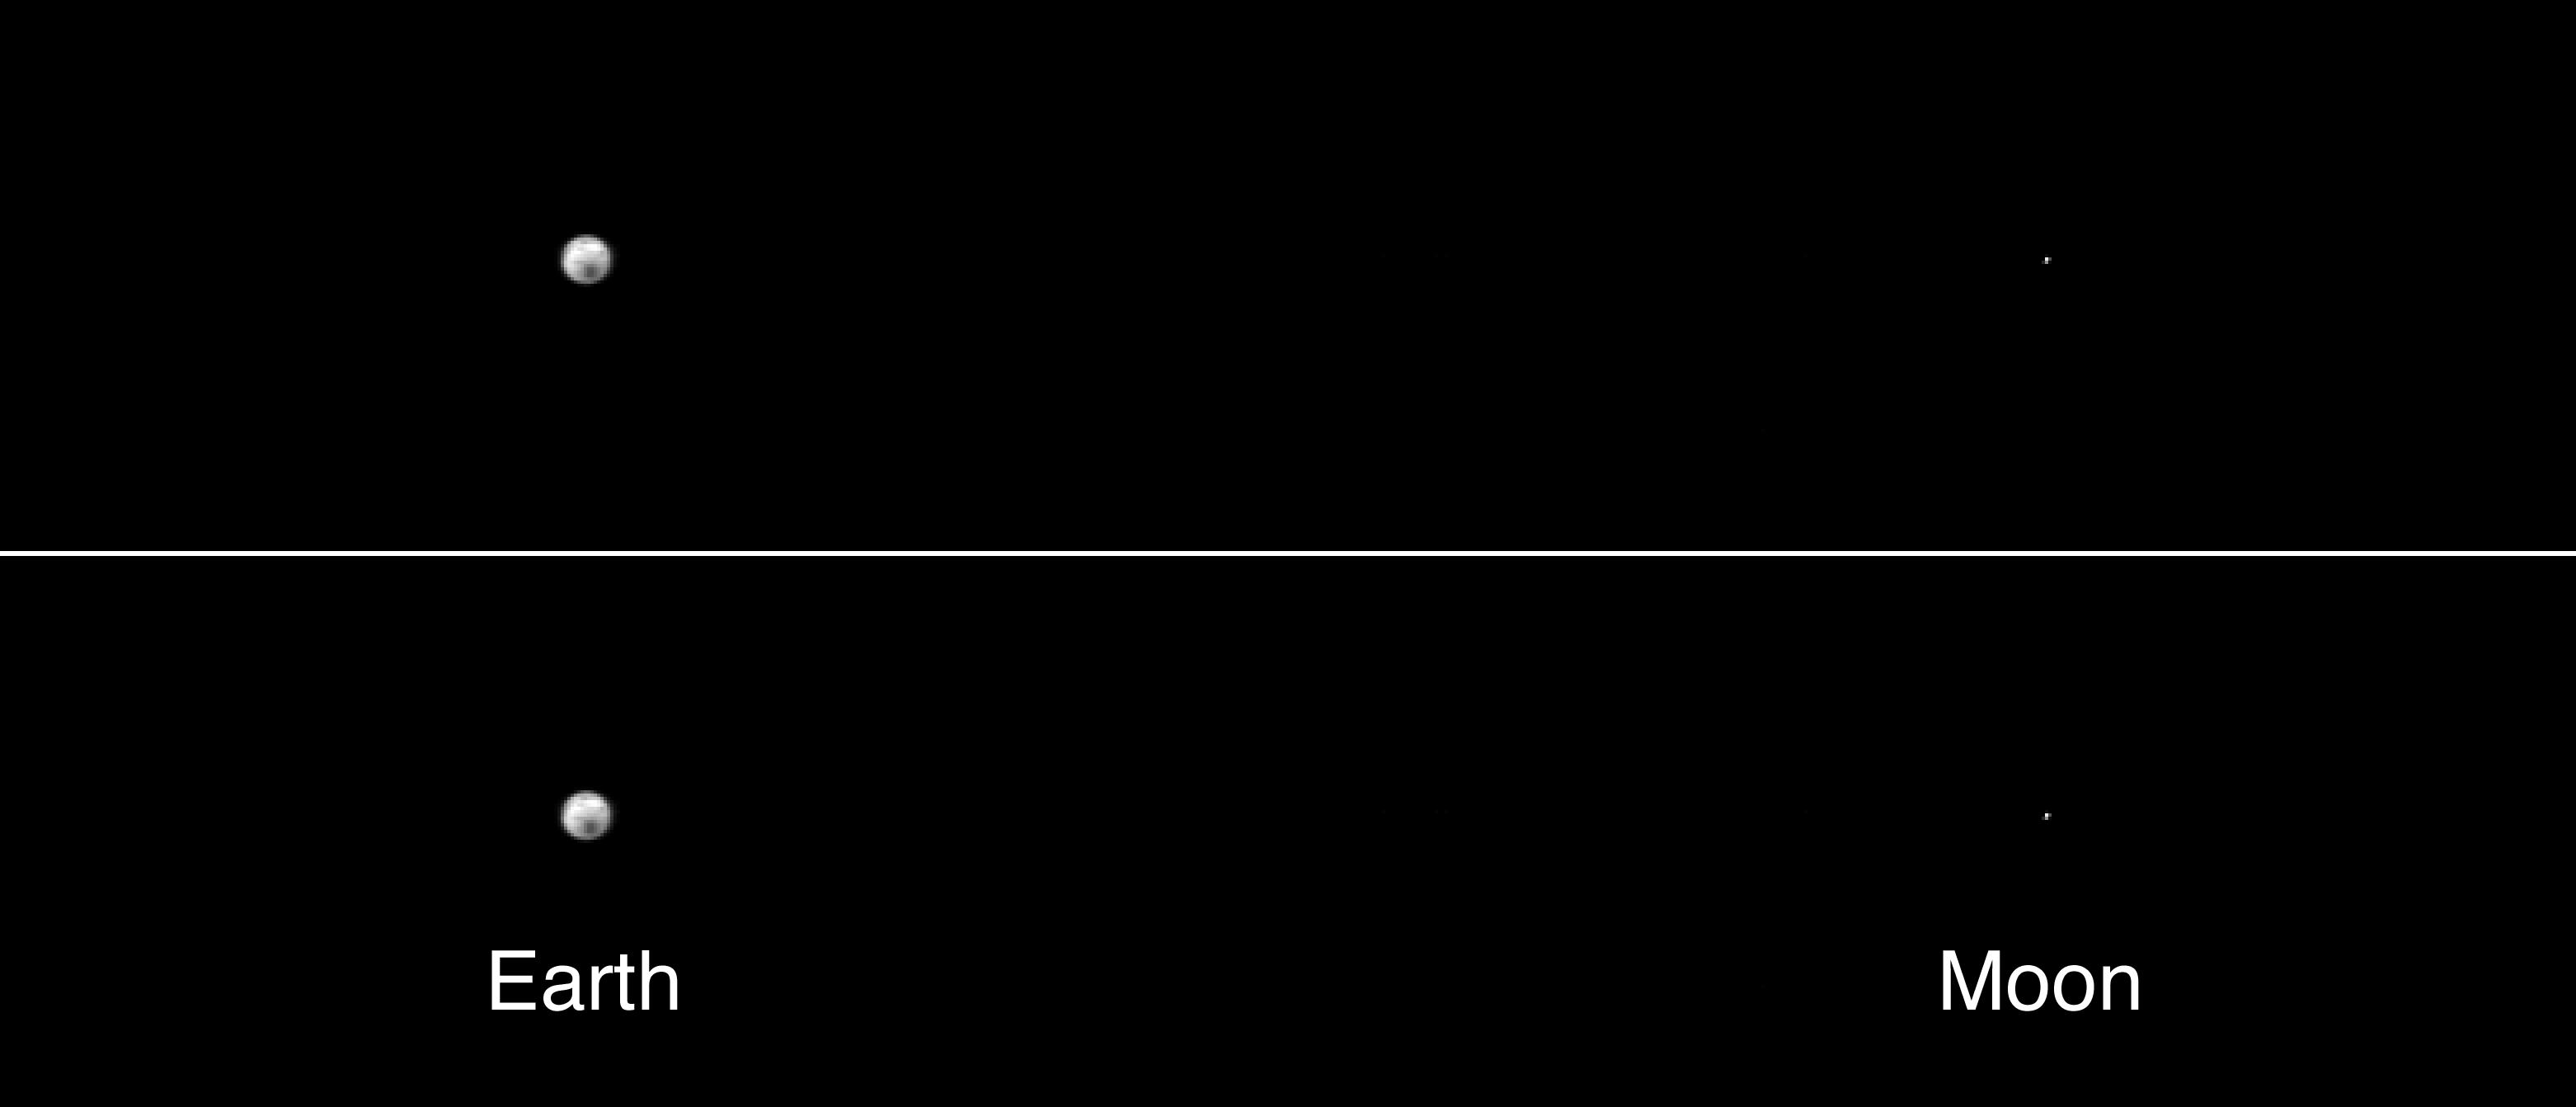

The Earth and Moon As Seen by 2001 Mars Odyssey’s Thermal Emission Imaging System

2001 Mars Odyssey’s Thermal Emission Imaging System (THEMIS) took this portrait of the Earth and its companion Moon, using the infrared camera, one of two cameras in the instrument. It was taken at a distance of 3,563,735 kilometers (more than 2 million miles) on April 19, 2001 as the 2001 Mars Odyssey spacecraft left the Earth. From this distance and perspective the camera was able to acquire an image that directly shows the true distance from the Earth to the Moon. The Earth’s diameter is about 12,750 km, and the distance from the Earth to the Moon is about 385,000 km, corresponding to 30 Earth diameters. The dark region seen on Earth in the infrared temperature image is the cold south pole, with a temperature of minus 50 degrees Celsius (minus 58 degrees Fahrenheit). The small bright region above it is warm Australia. This image was acquired using the 9.1 µm infrared filter, one of nine filters that the instrument will use to map the mineral composition and temperature of the martian surface. From this great distance, each picture element (pixel) in the image corresponds to a region 900 by 900 kilometers or greater in size or about size of the state of Texas. Once Odyssey reaches Mars orbit each infrared pixel will cover a region only 100 by 100 meters on the surface, about the size of a major league baseball field.

Credit: NASA/JPL/Arizona State University